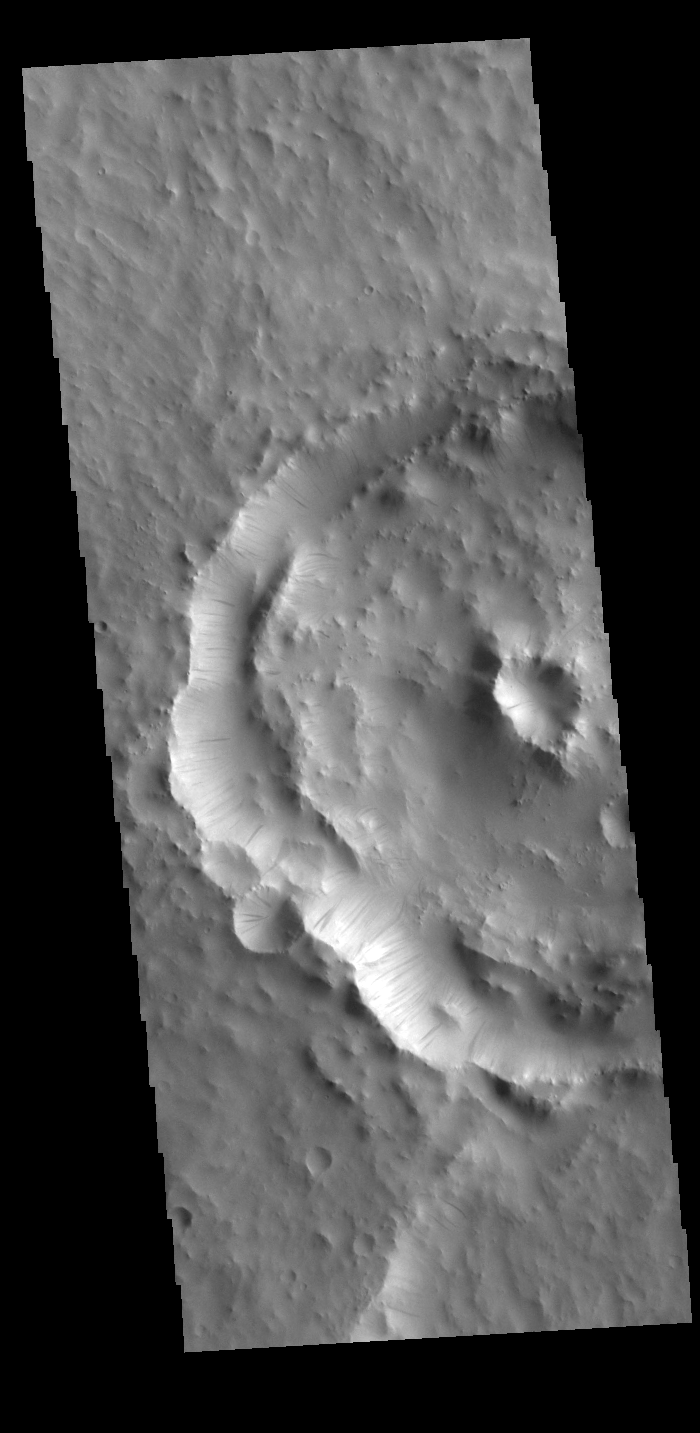

Dark Slope Streaks

Dark streaks mark the inner rim of this unnamed crater in Terra Sabaea. There are several suggested mechanisms to form these features. Two of the mechanisms are that the dusty surface has been altered to reveal darker rock beneath from motion of downward moving dust avalanches, or the surface is darkening by fluid or other surface staining.

Credit: NASA/JPL-Caltech/ASU